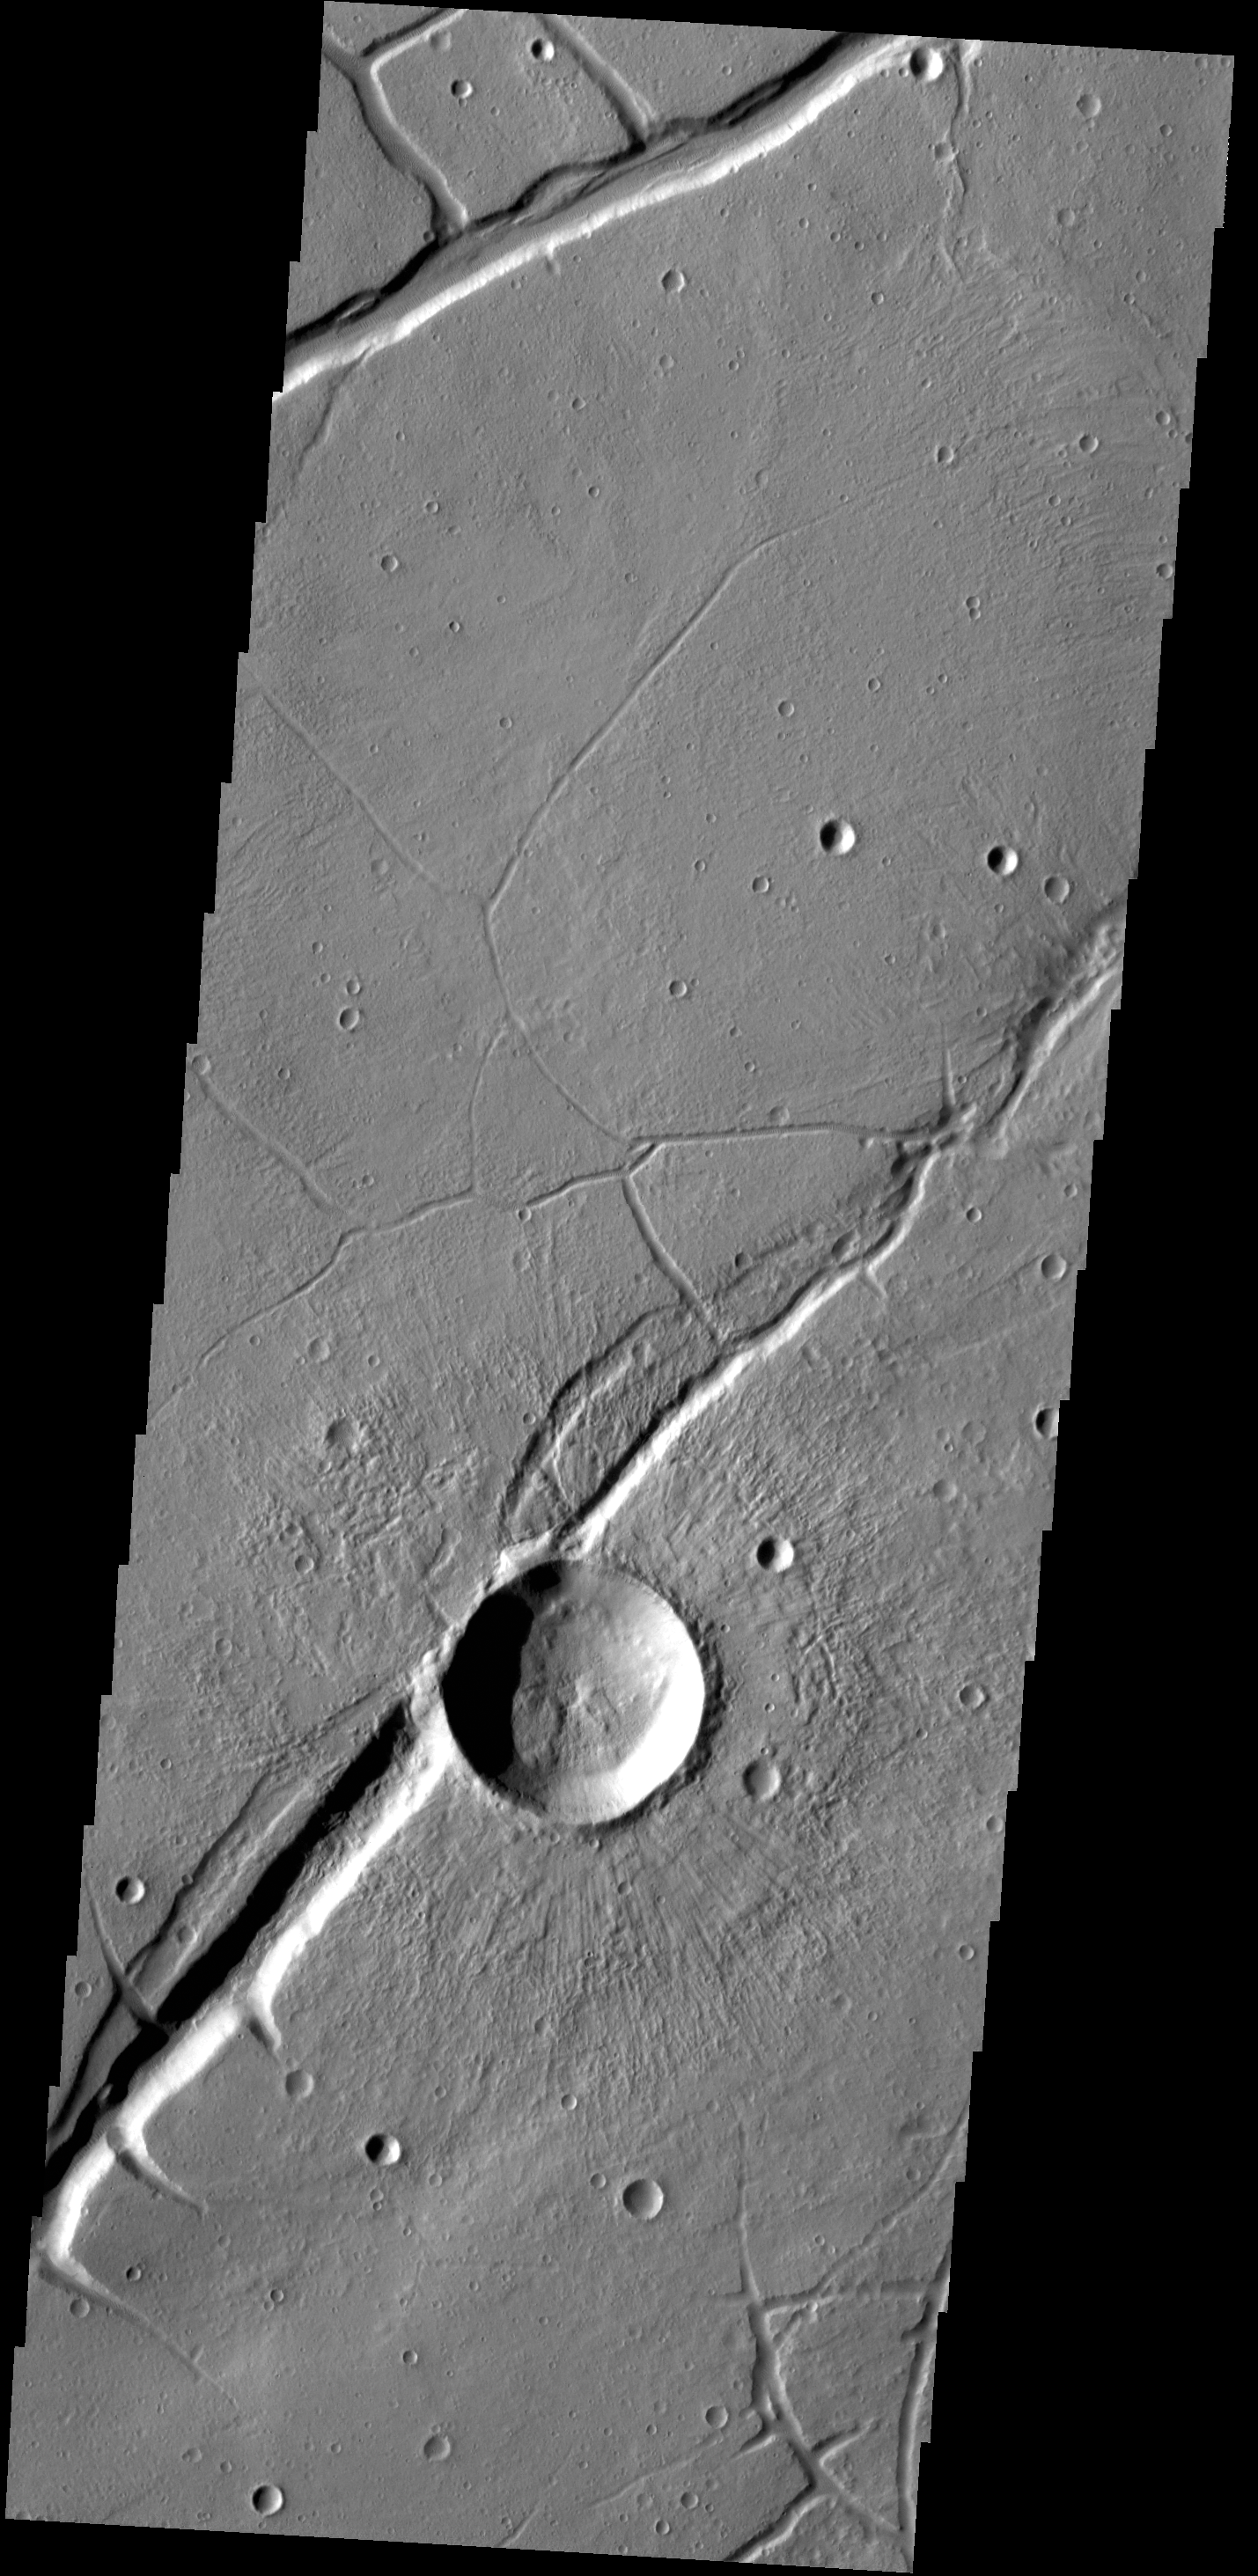

Labeatis Fossae

The fractures in this VIS image are part of Labeatis Fossae. The large impact crater was formed after the fractures.

Credit: NASA/JPL-Caltech/ASU